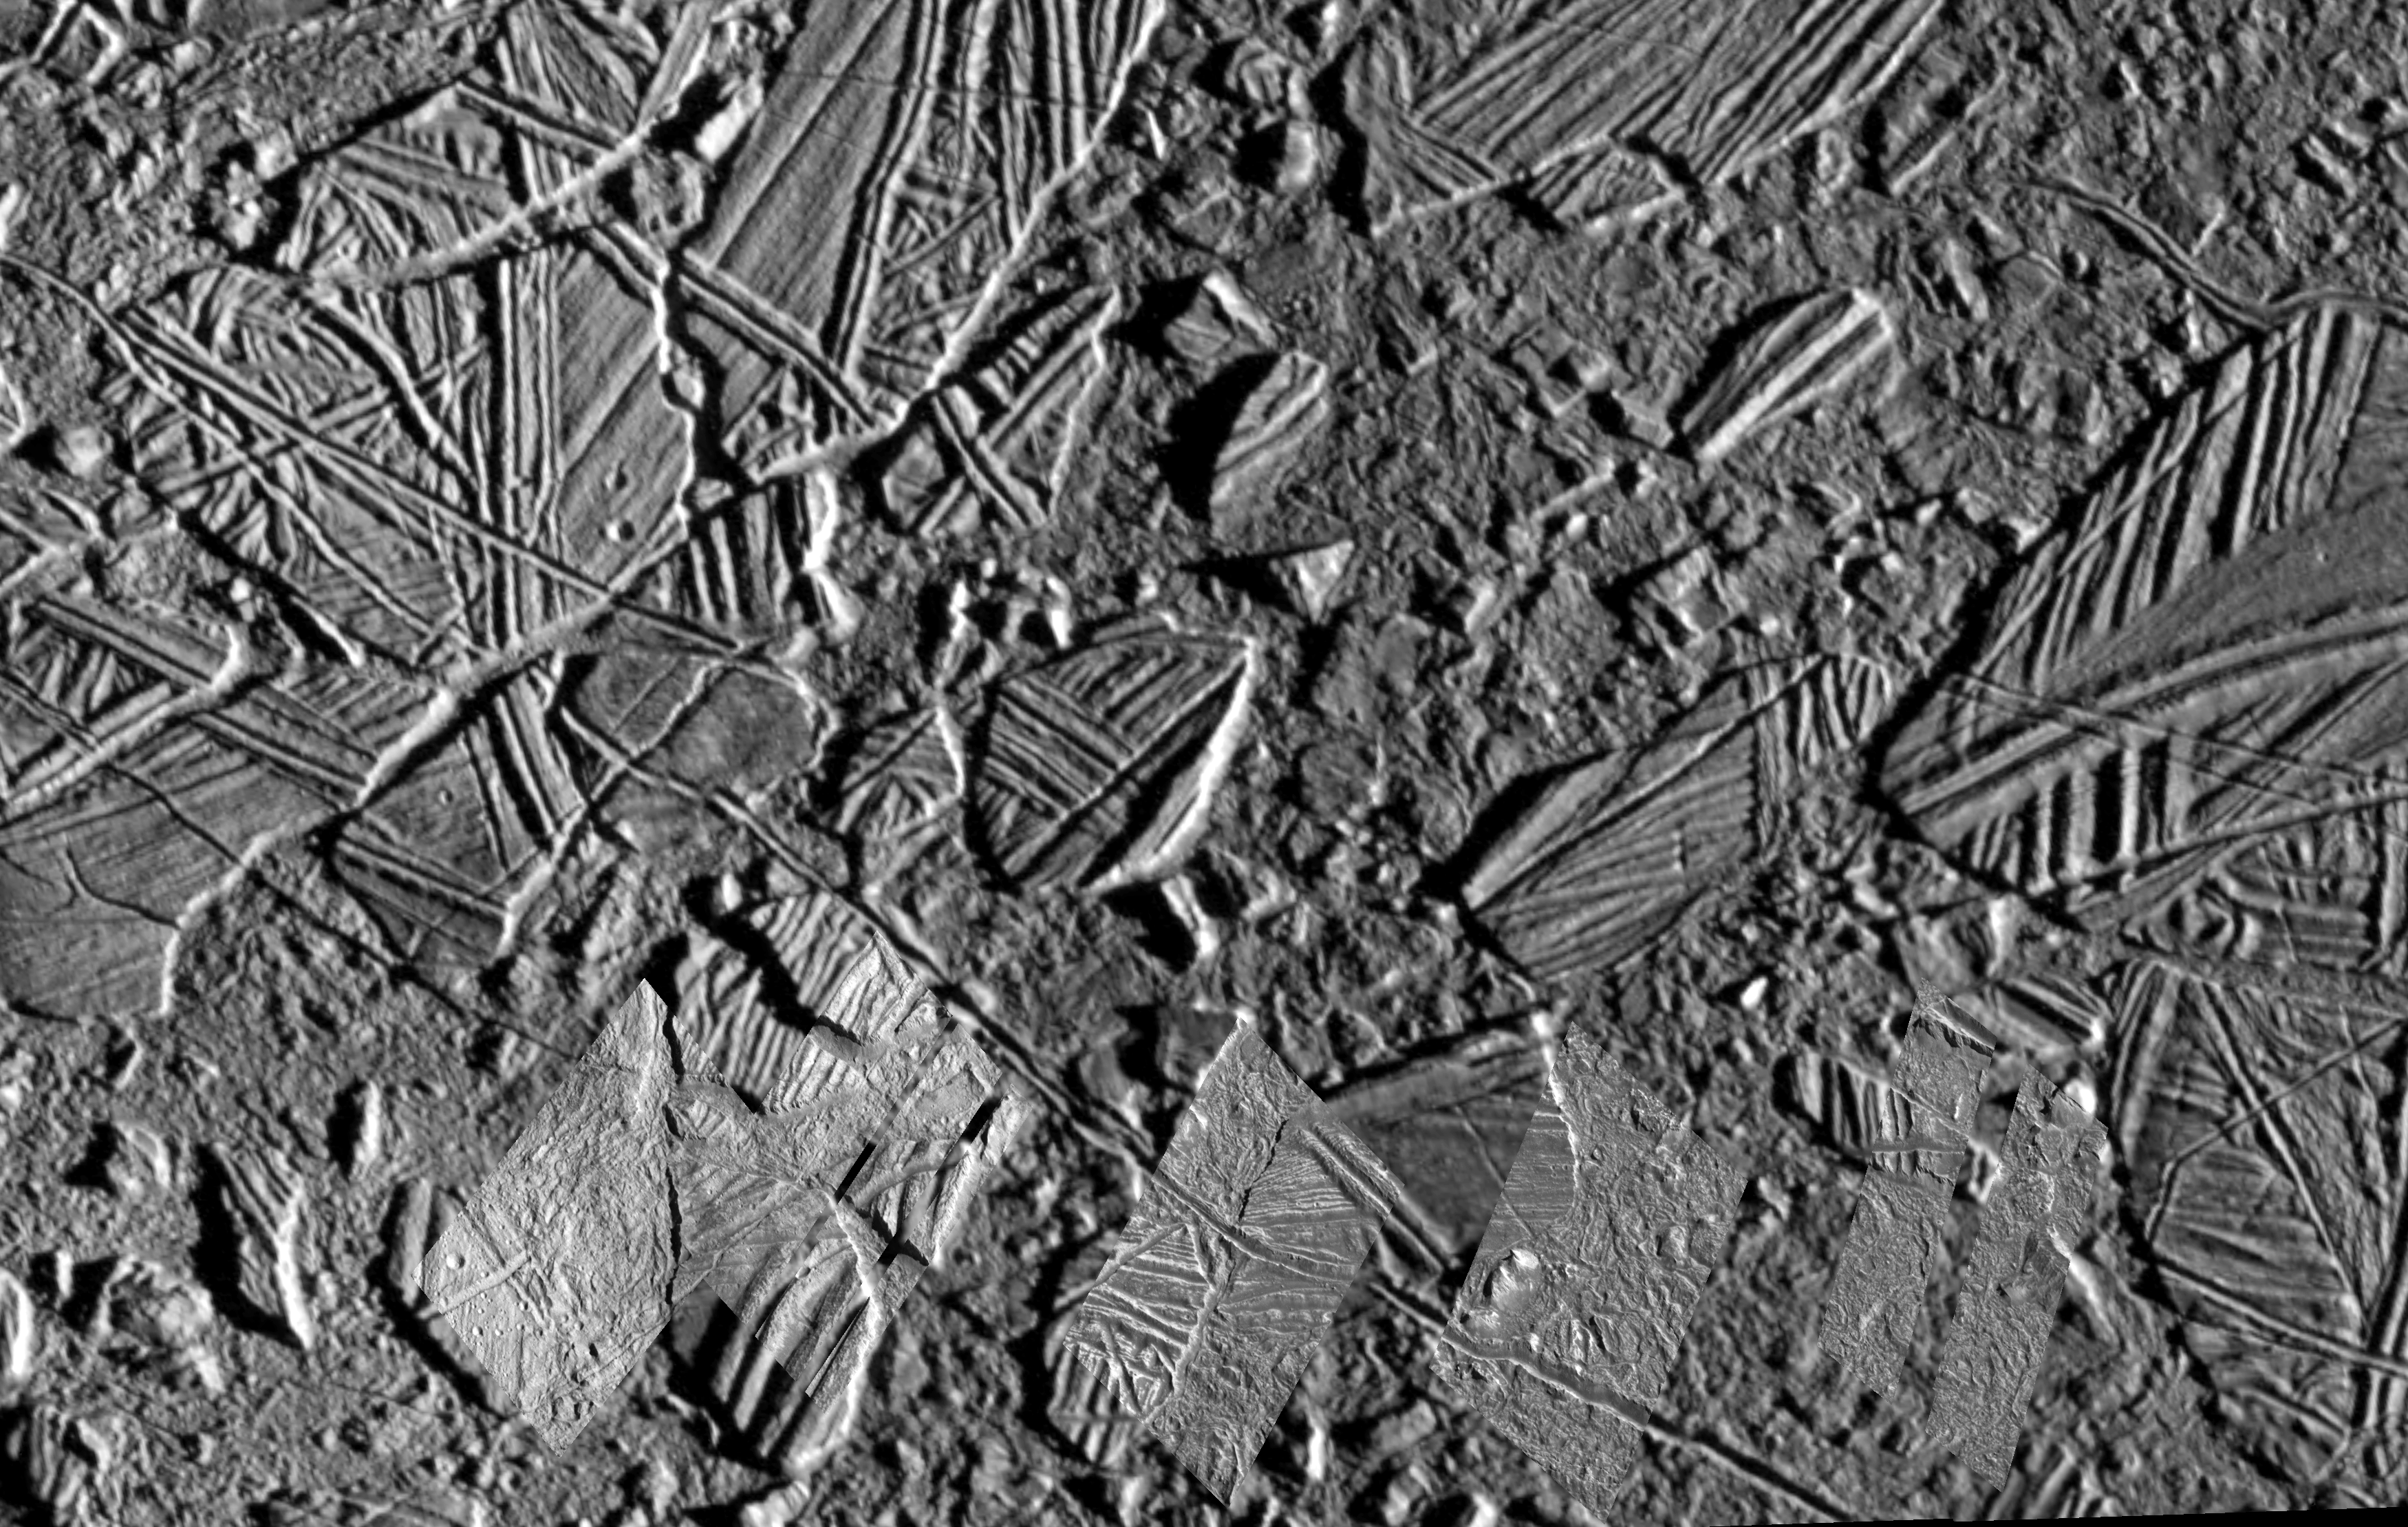

A Closer Look at Chaos on Europa

This mosaic of the Conamara Chaos region on Jupiter’s moon, Europa, clearly indicates relatively recent resurfacing of Europa’s surface. Irregularly shaped blocks of water ice were formed by the break up and movement of the existing crust. The blocks were shifted, rotated, and even tipped and partially submerged within a mobile material that was either liquid water, warm mobile ice, or an ice and water slush. The presence of young fractures cutting through this region indicates that the surface froze again into solid, brittle ice.

The background image in this picture was taken during Galileo’s sixth orbit of Jupiter in February, 1997. Five very high resolution images which were taken during the spacecraft’s twelfth orbit in December, 1997 provide an even closer look at some of the details. This mosaic shows some of the high resolution data inset into the context of this tumultuous region.

North is to the top of the picture, and the sun illuminates the scene from the east (right). The picture, centered at 9 degrees north latitude and 274 degrees west longitude, covers an area approximately 35 by 50 kilometers (20 by 30 miles). The finest details visible in the very high resolution insets are about 20 meters (22 yards) across, and in the background image, 100 meters (110 yards) across. The insets were taken on December 16, 1997, at ranges as close as 880 kilometers (550 miles) by the Solid State Imaging (SSI) system on NASA’s Galileo spacecraft.

The Jet Propulsion Laboratory, Pasadena, CA manages the Galileo mission for NASA’s Office of Space Science, Washington, DC. JPL is an operating division of California Institute of Technology (Caltech).

Credit: NASA/JPL